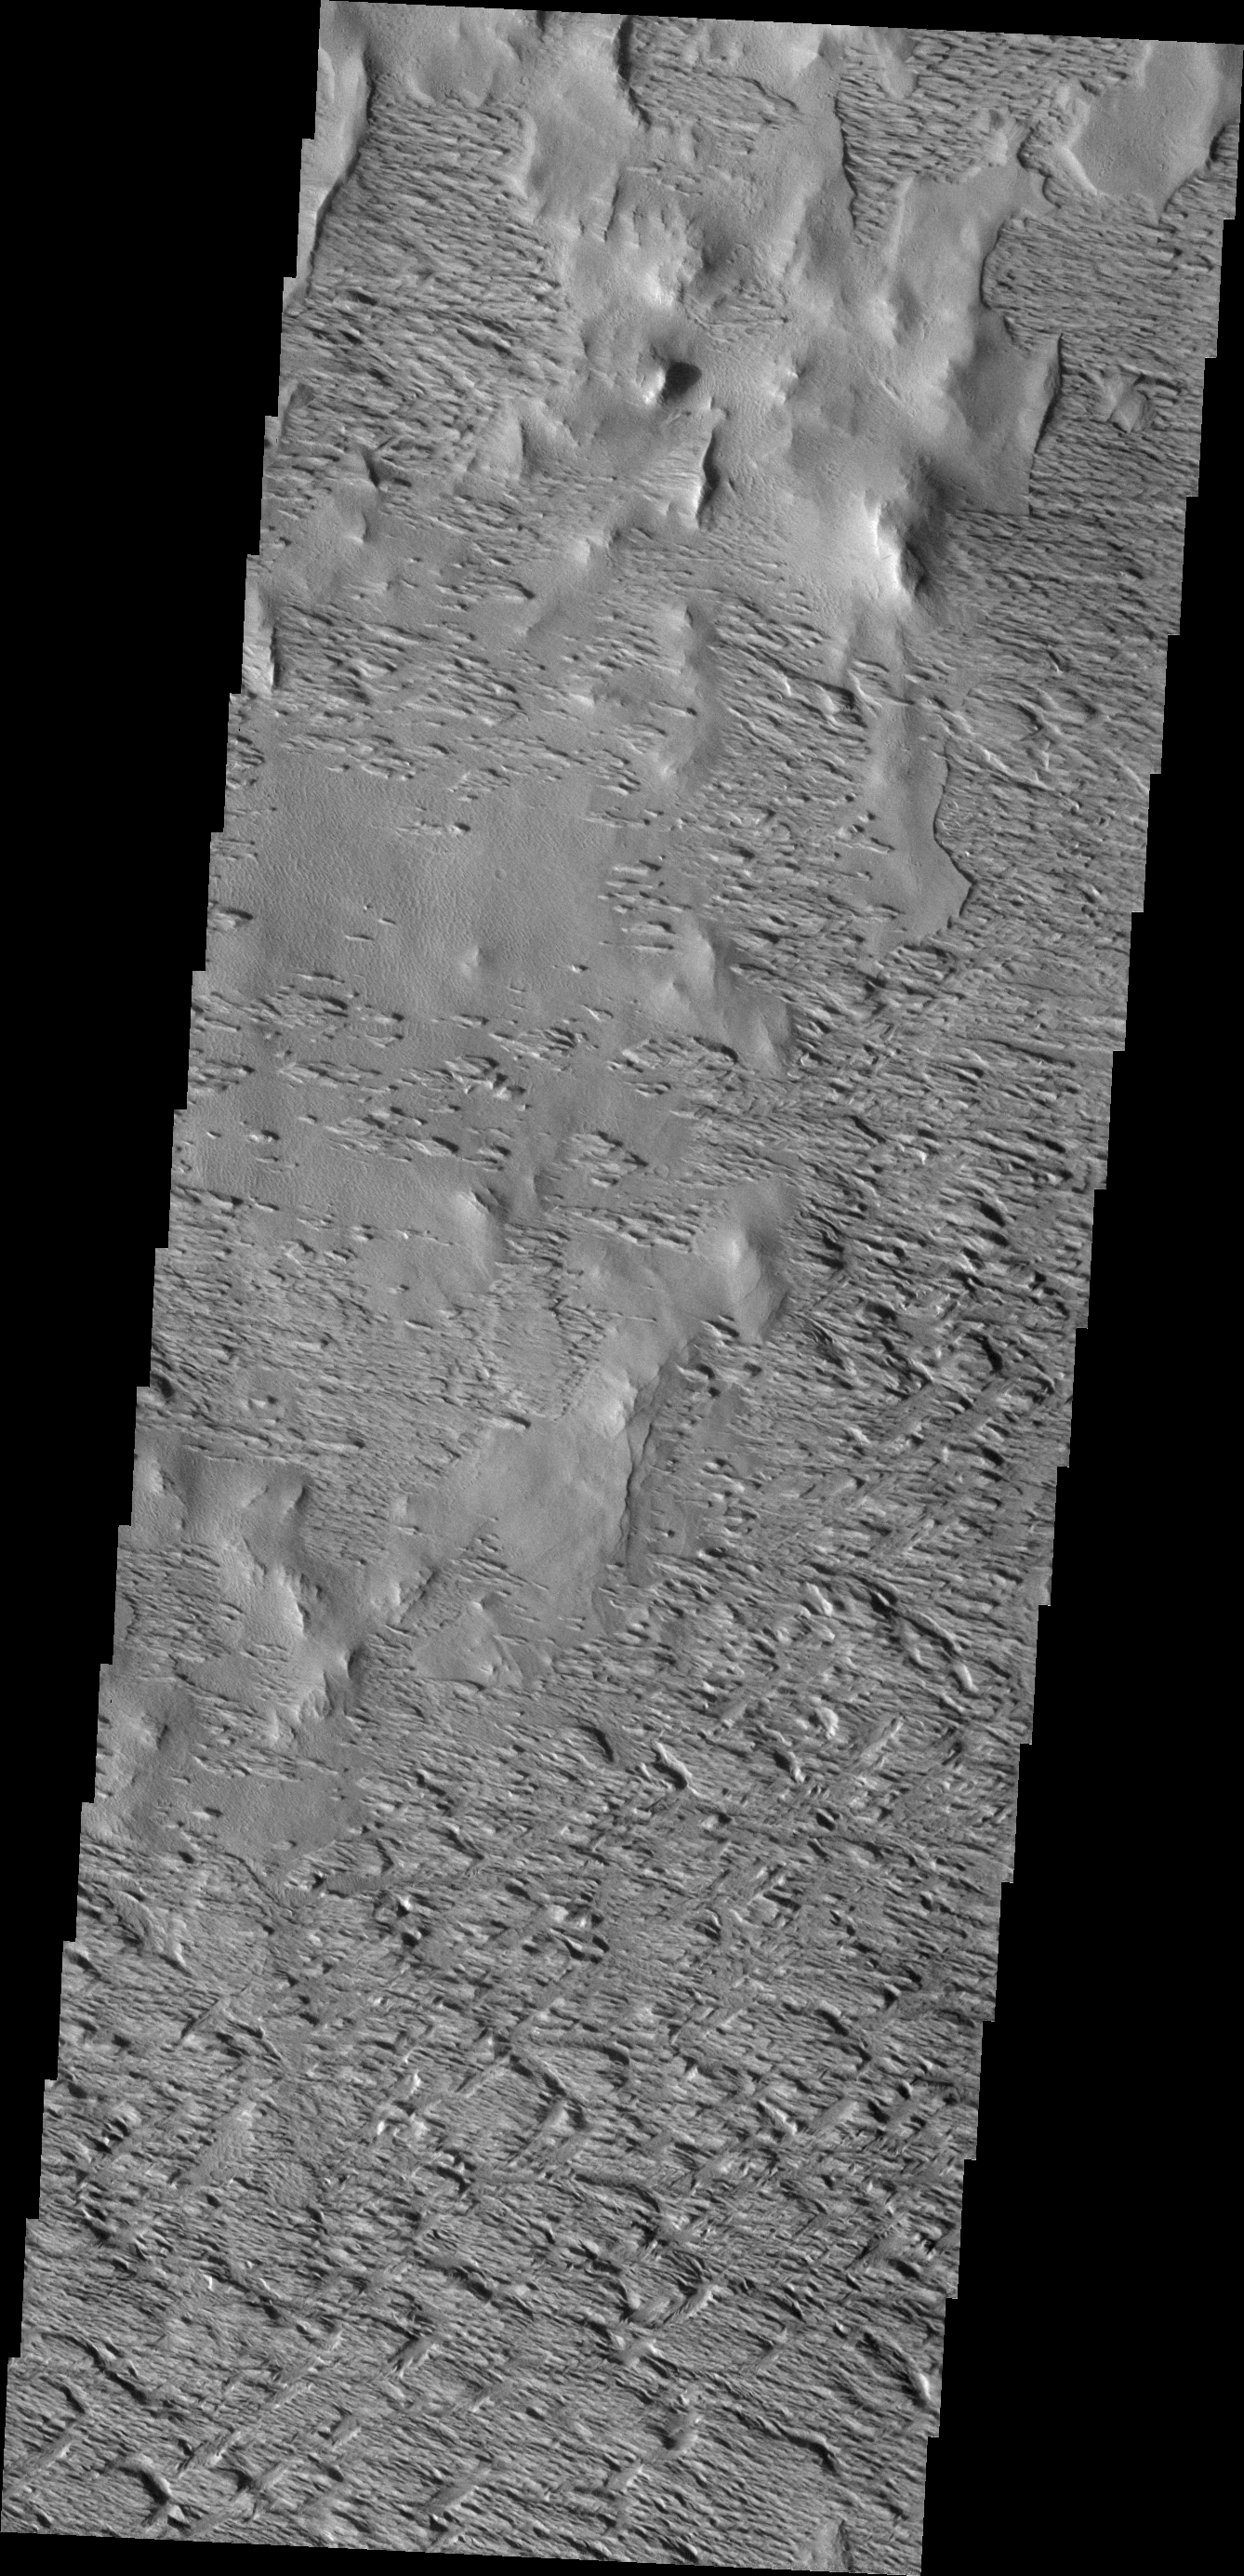

Wind Power

The power of the wind to reshape the surface is readily exposed in the equatorial region of mars south and east of Olympus Mons. The materials here have been sculpted and resculpted by thousands, if not hundreds of thousand, years of exposure to the wind.

Image information: VIS instrument. Latitude 8.2N, Longitude 226.1E. 18 meter/pixel resolution.

Please see the THEMIS Data Citation Note for details on crediting THEMIS images.

Note: this THEMIS visual image has not been radiometrically nor geometrically calibrated for this preliminary release. An empirical correction has been performed to remove instrumental effects. A linear shift has been applied in the cross-track and down-track direction to approximate spacecraft and planetary motion. Fully calibrated and geometrically projected images will be released through the Planetary Data System in accordance with Project policies at a later time.

NASA’s Jet Propulsion Laboratory manages the 2001 Mars Odyssey mission for NASA’s Office of Space Science, Washington, D.C. The Thermal Emission Imaging System (THEMIS) was developed by Arizona State University, Tempe, in collaboration with Raytheon Santa Barbara Remote Sensing. The THEMIS investigation is led by Dr. Philip Christensen at Arizona State University. Lockheed Martin Astronautics, Denver, is the prime contractor for the Odyssey project, and developed and built the orbiter. Mission operations are conducted jointly from Lockheed Martin and from JPL, a division of the California Institute of Technology in Pasadena.

Credit: NASA/JPL/ASU